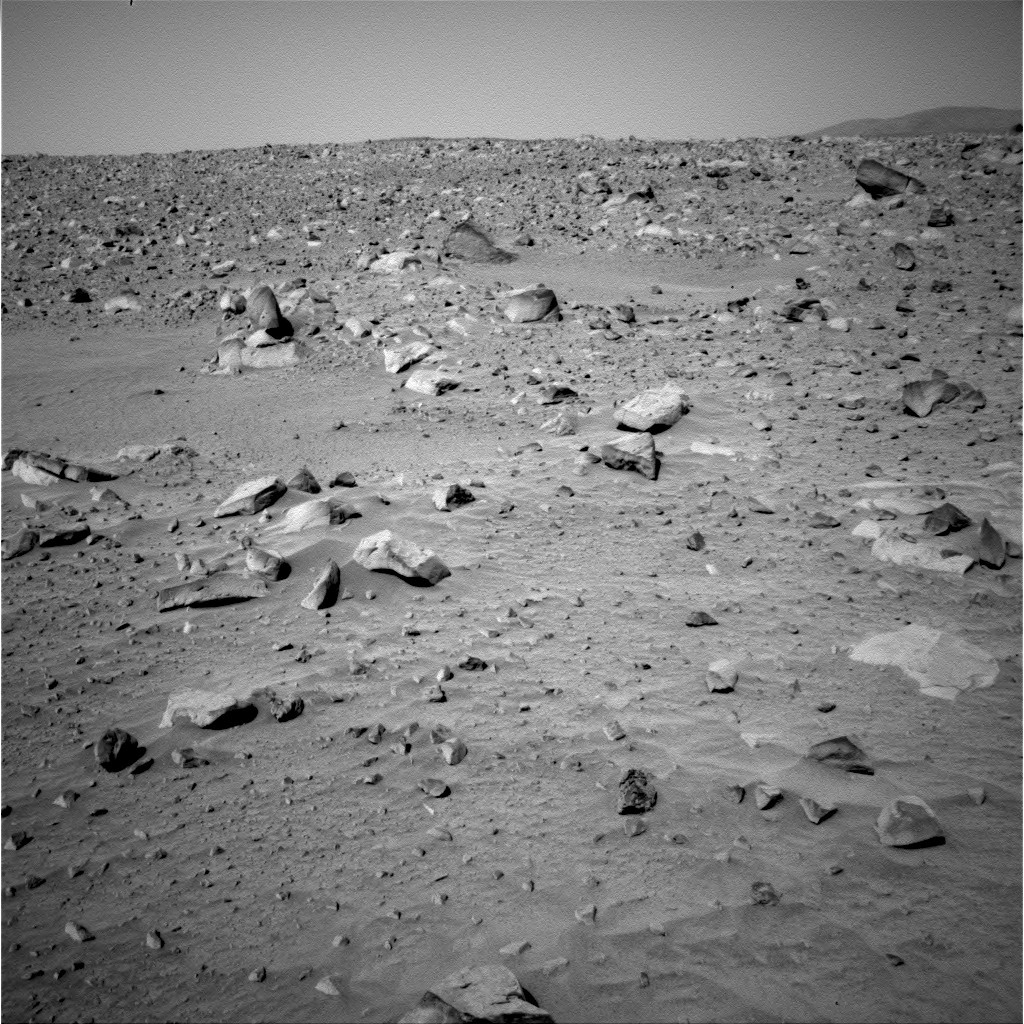

Some Rocky Road Please

This image taken by the Mars Exploration Rover Spirit’s navigation camera shows the rocky path lying due east of the rover. Boulders as large as half a meter (1.6 feet) dot the landscape here near Bonneville Crater. The east hills, over two kilometers away (1.3 miles), can be seen to the far right. Spirit will most likely drive toward the rim of Bonneville crater along a safer route to the north of this area.

Credit: NASA/JPL